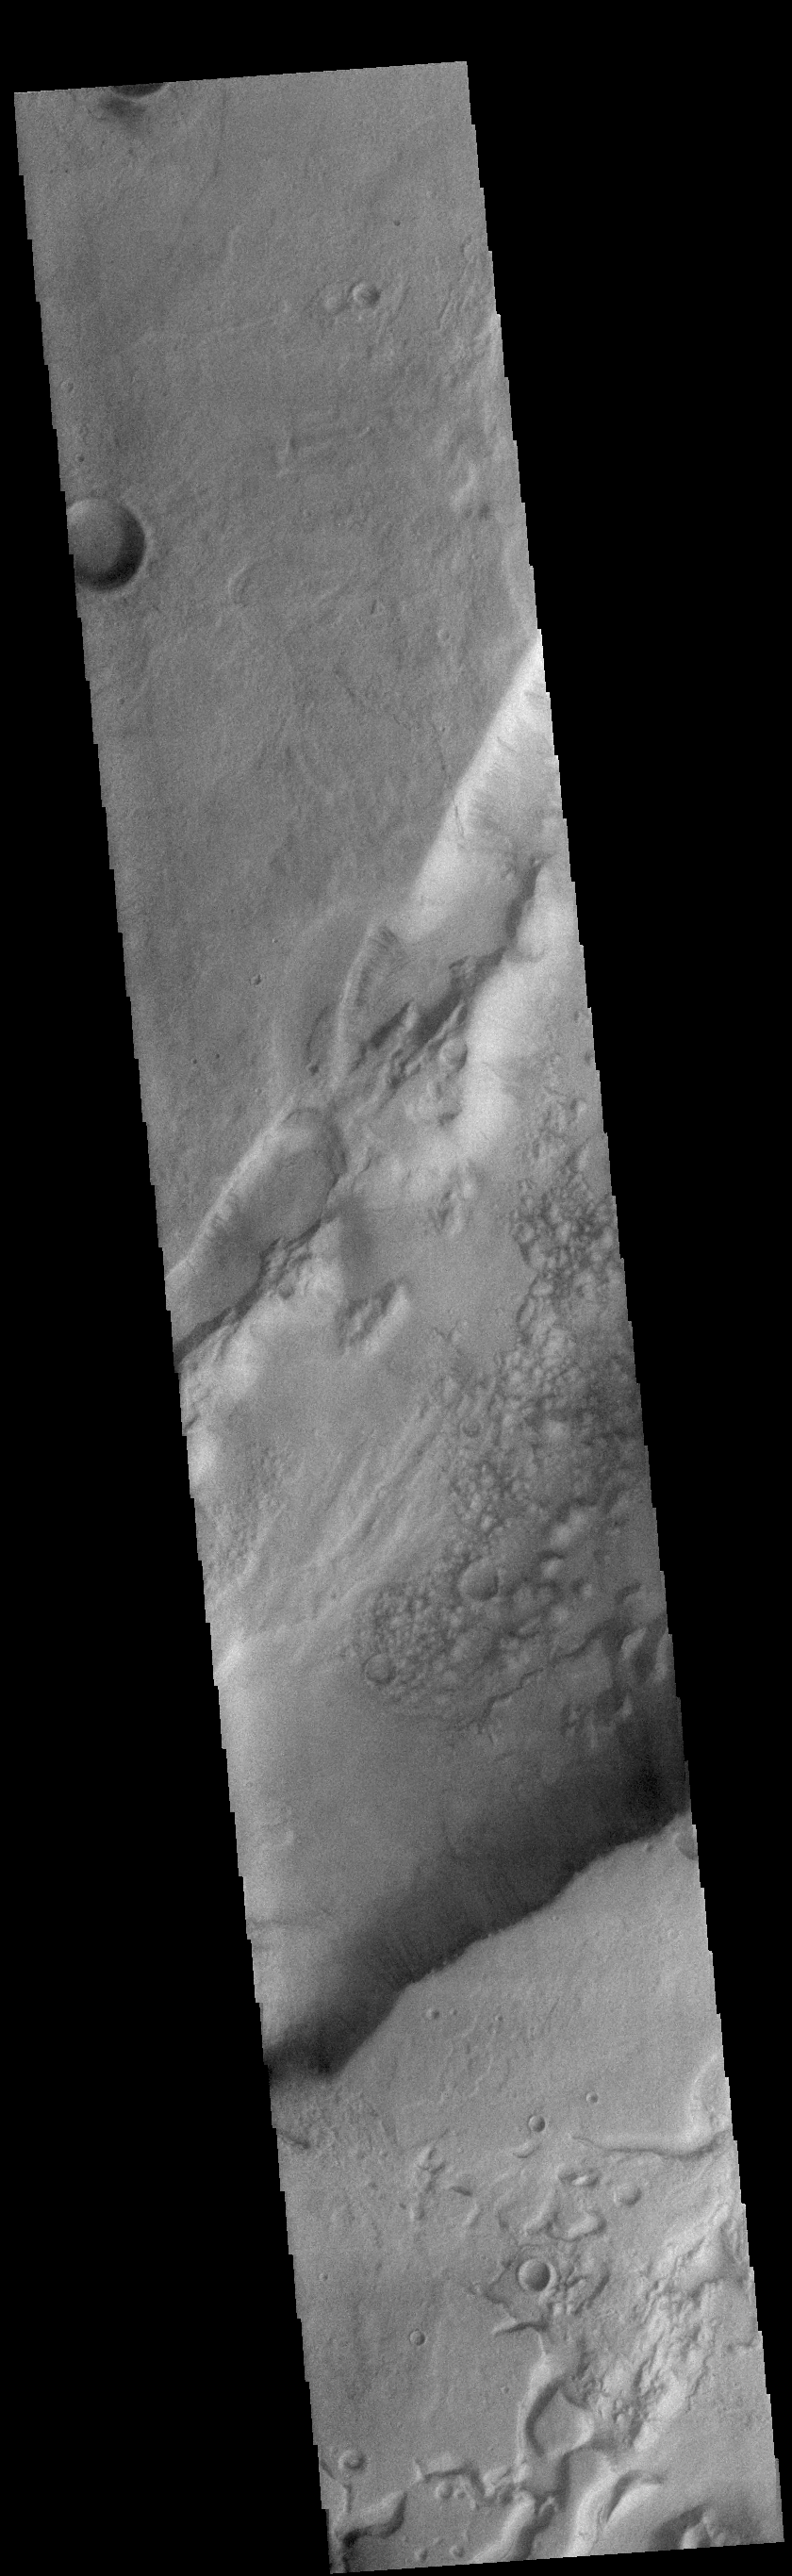

Dao Vallis

Today’s VIS image shows a small portion of Dao Vallis. Located south of Hadriacus Mons (a volcano), this channel is approximately 1200km (750 miles) long. It has been proposed that heating of the region due to volcanic activity melted subsurface ice which was released to the surface to carve the channel. Dao Vallis empties into the Hellas Planitia basin.

Credit: NASA/JPL-Caltech/ASU